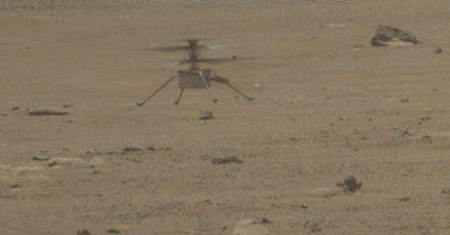

Mastcam-Z GIF Show Ingenuity’s Fifth Landing

NASA’s Ingenuity Mars Helicopter lands with a soft bounce after its fifth flight on May 7, 2021. The images in this GIF were captured by the Mastcam-Z imager aboard NASA’s Perseverance rover.

The Ingenuity Mars Helicopter was built by JPL, which also manages the technology demonstration project for NASA Headquarters. It is supported by NASA’s Science, Aeronautics Research, and Space Technology mission directorates. NASA’s Ames Research Center in California’s Silicon Valley, and NASA’s Langley Research Center in Hampton, Virginia, provided significant flight performance analysis and technical assistance during Ingenuity’s development. AeroVironment Inc., Qualcomm, and SolAero also provided design assistance and major vehicle components. Lockheed Martin Space designed and manufactured the Mars Helicopter Delivery System.

Arizona State University in Tempe leads the operations of the Mastcam-Z instrument, working in collaboration with Malin Space Science Systems in San Diego.

Credit: NASA/JPL-Caltech/ASU/MSSS